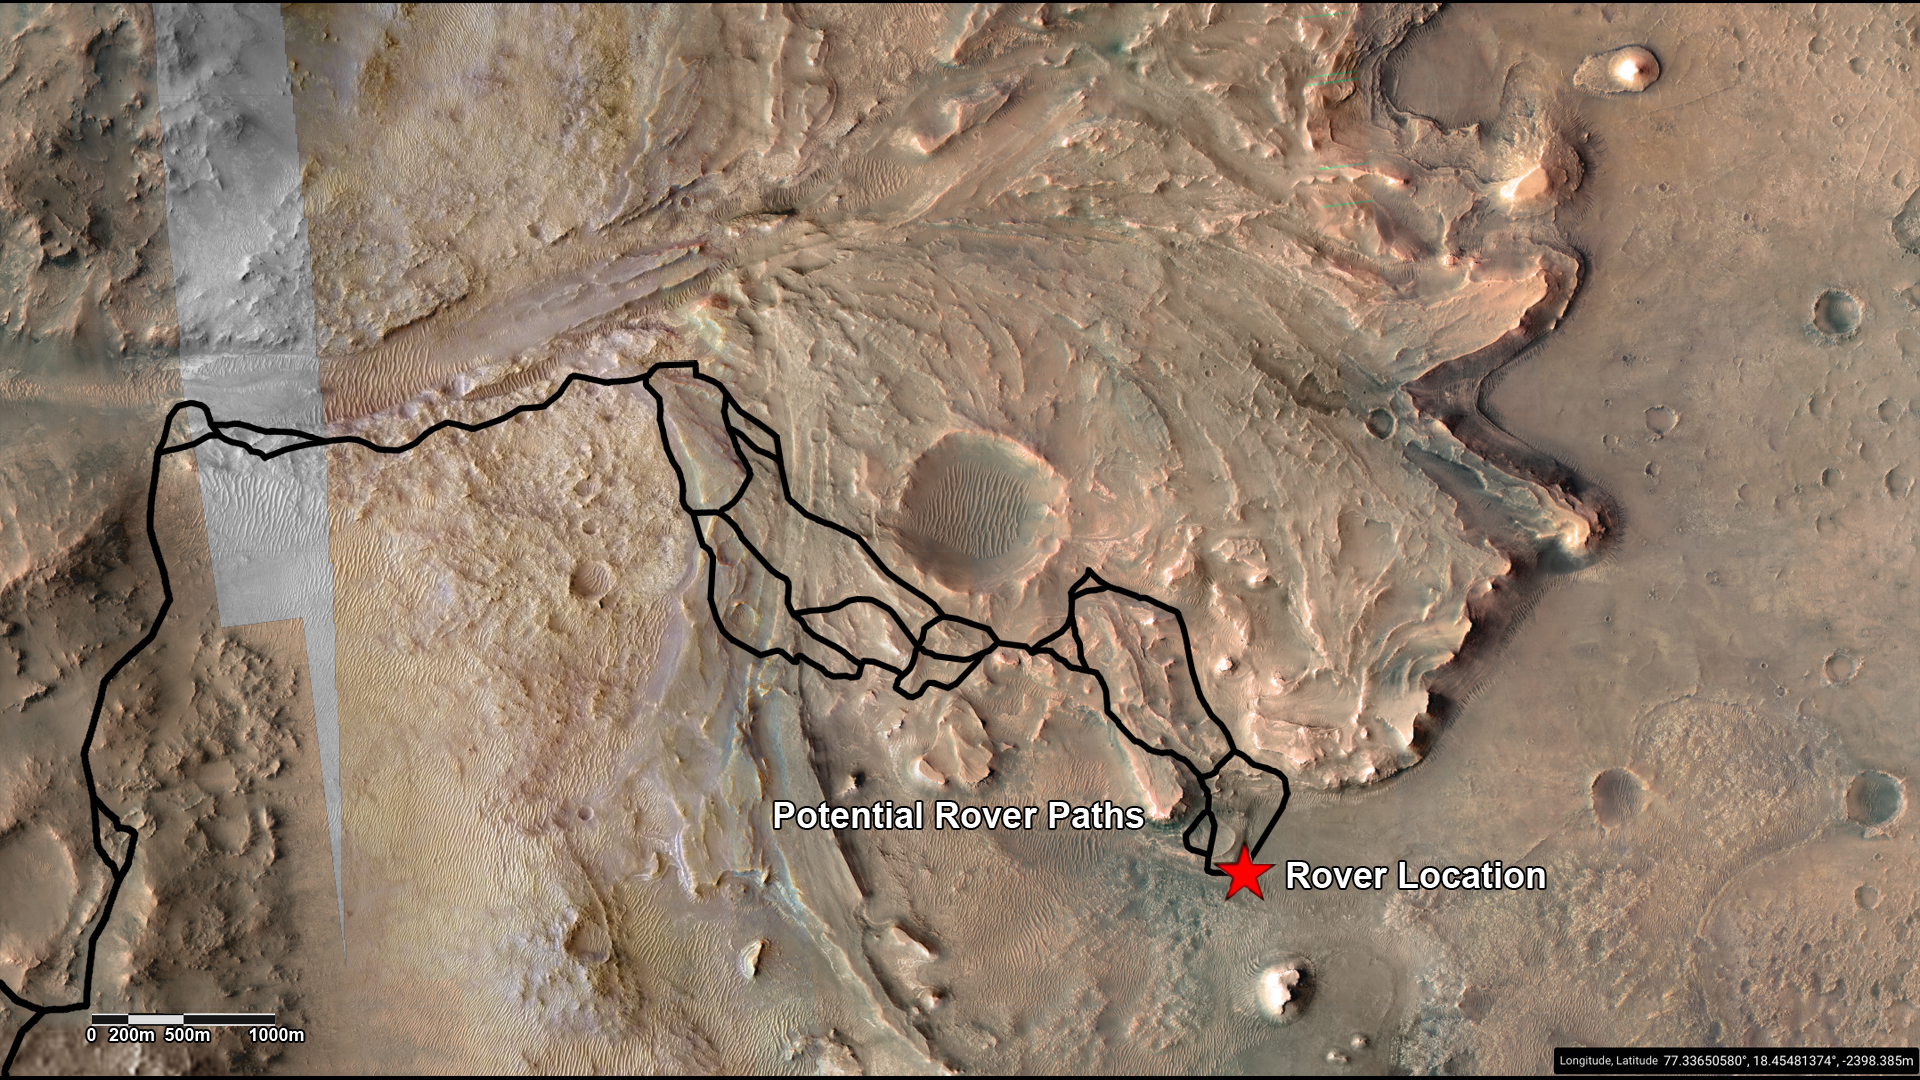

Potential Driving Routes for NASA’s Perseverance Rover

This annotated image highlights potential routes that NASA’s Perseverance team is considering in September 2022 for the rover to drive from the front of an ancient river delta to the rim of Jezero Crater. The team will continue to investigate the Martian terrain and consider the science potential of these options before choosing the rover’s route.

The Perseverance team and the U.S. Geological Survey collaborated on the base map seen here, combining multiple images from the High Resolution Imaging Experiment (HiRISE) camera with color from the Compact Reconnaissance Imaging Spectrometer for Mars (CRISM), both instruments aboard NASA’s Mars Reconnaissance Orbiter (MRO). The HiRISE images used span a period from 2007 to 2017.

Perseverance landed on the floor of Jezero Crater on Feb. 18, 2021. The delta, which Perseverance reached in April 2022, is a fan-shaped area where an ancient river once flowed into an ancient lake and deposited rocks and sediment.

A key objective for Perseverance’s mission on Mars is astrobiology, including the search for signs of ancient microbial life. The rover will characterize the planet’s geology and past climate, pave the way for human exploration of the Red Planet, and be the first mission to collect and cache Martian rock and regolith (broken rock and dust).

Subsequent NASA missions, in cooperation with ESA (European Space Agency), would send spacecraft to Mars to collect these sealed samples from the surface and return them to Earth for in-depth analysis.

The Mars 2020 Perseverance mission is part of NASA’s Moon to Mars exploration approach, which includes Artemis missions to the Moon that will help prepare for human exploration of the Red Planet.

NASA’s Jet Propulsion Laboratory, which is managed for the agency by Caltech in Pasadena, California, built and manages operations of the Perseverance rover.

For more about Perseverance: mars.nasa.gov/mars2020/

JPL manages MRO for NASA’s Science Mission Directorate in Washington. The University of Arizona, in Tucson, operates HiRISE, which was built by Ball Aerospace & Technologies Corp., in Boulder, Colorado. Johns Hopkins University’s Applied Physics Laboratory in Laurel, Maryland, built and leads the CRISM instrument.

Credit: NASA/JPL-Caltech/University of Arizona/USGS/JHU-APL